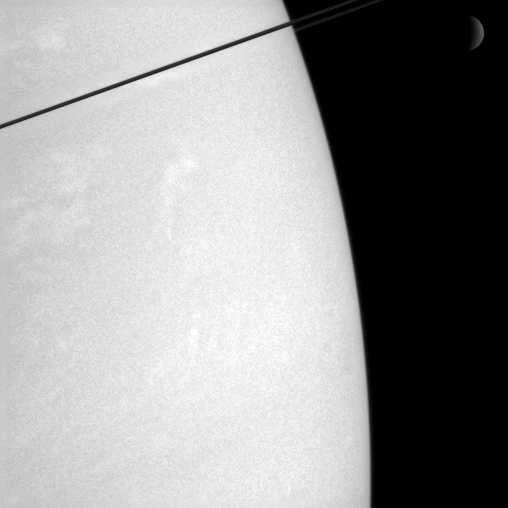

Serenity Above, Tempests Below

Whiffs of cloud dance in Saturn’s atmosphere, while the dim crescent of Rhea (1,528 kilometers, or 949 miles across) hangs in the distance.

The dark ringplane cuts a diagonal across the top left corner of this view.

The image was taken in polarized infrared light with the Cassini spacecraft narrow-angle camera on Dec. 6, 2005, at a distance of approximately 3 million kilometers (1.9 million miles) from Saturn. The image scale is 35 kilometers (22 miles) per pixel.

The Cassini-Huygens mission is a cooperative project of NASA, the European Space Agency and the Italian Space Agency. The Jet Propulsion Laboratory, a division of the California Institute of Technology in Pasadena, manages the mission for NASA’s Science Mission Directorate, Washington, D.C. The Cassini orbiter and its two onboard cameras were designed, developed and assembled at JPL. The imaging operations center is based at the Space Science Institute in Boulder, Colo.

Credit: NASA/JPL/Space Science Institute